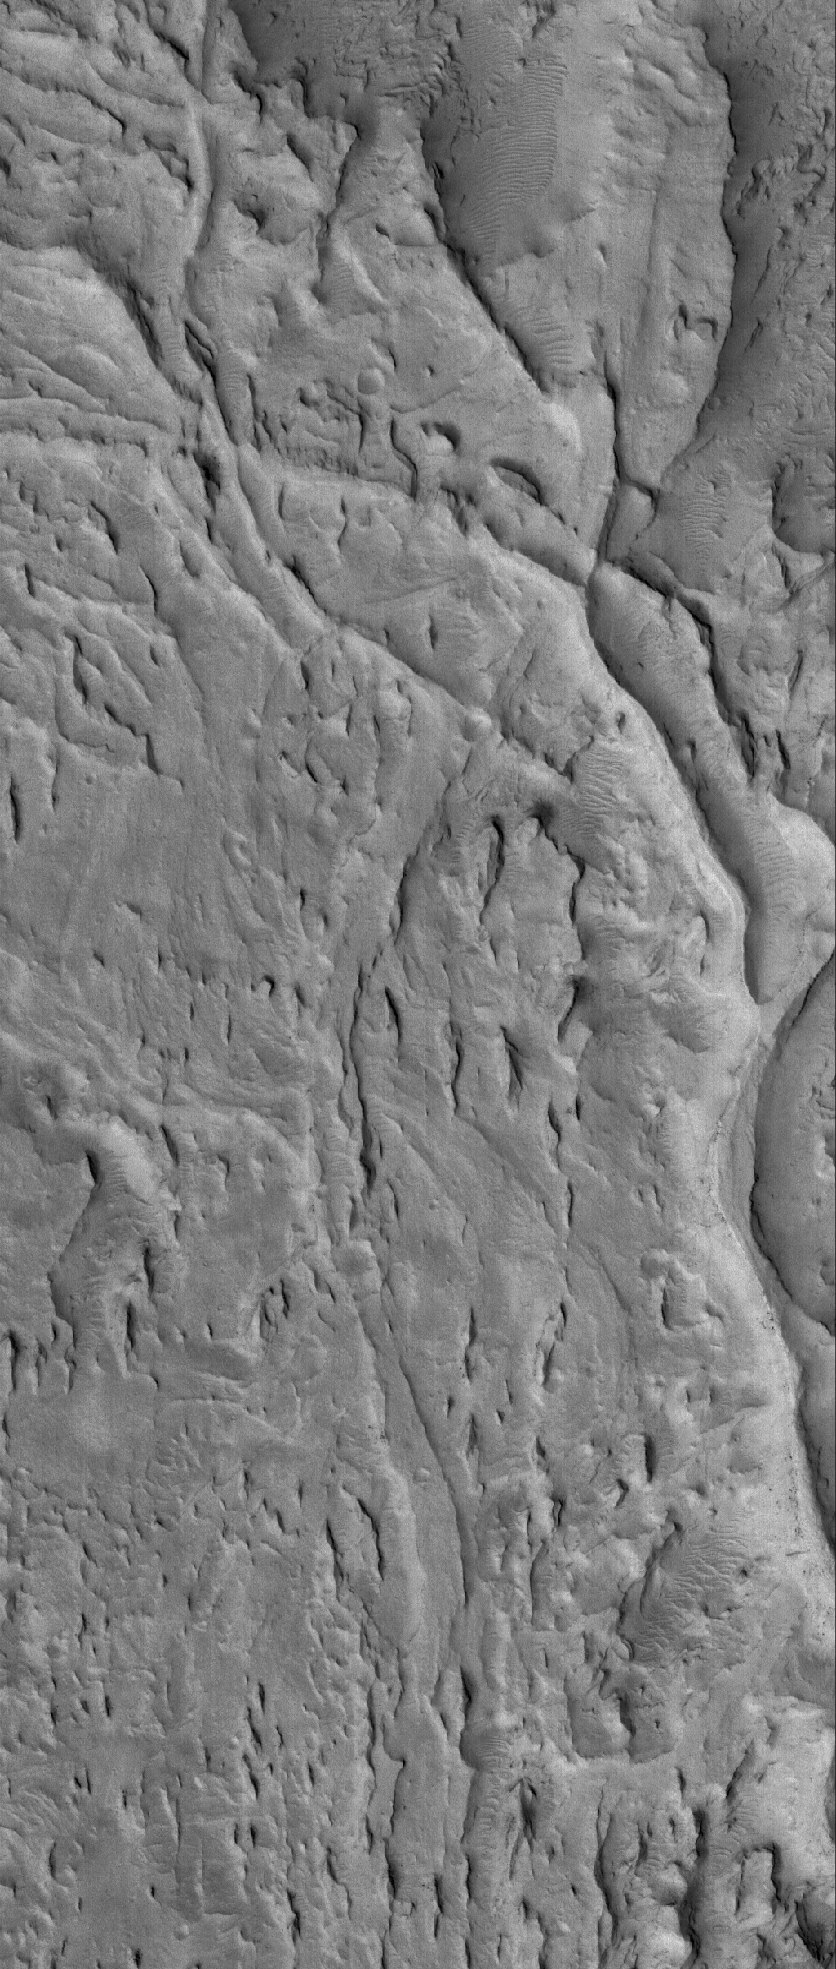

Inverted Channels

13 April 2006
This Mars Global Surveyor (MGS) Mars Orbiter Camera (MOC) image shows ridges exposed by erosion in the Aeolis region of Mars. The curved and crisscrossing ridges were once channels in a fan of sediment deposited in the Aeolis lowlands. The channels were more resistant to wind erosion than the surrounding materials, so today they are left standing as ridges rather than valleys.

Location near: 6.1°S, 209.0°W
Image width: ~3 km (~1.9 mi)
Illumination from: lower left
Season: Southern Summer

Credit: NASA/JPL/Malin Space Science Systems